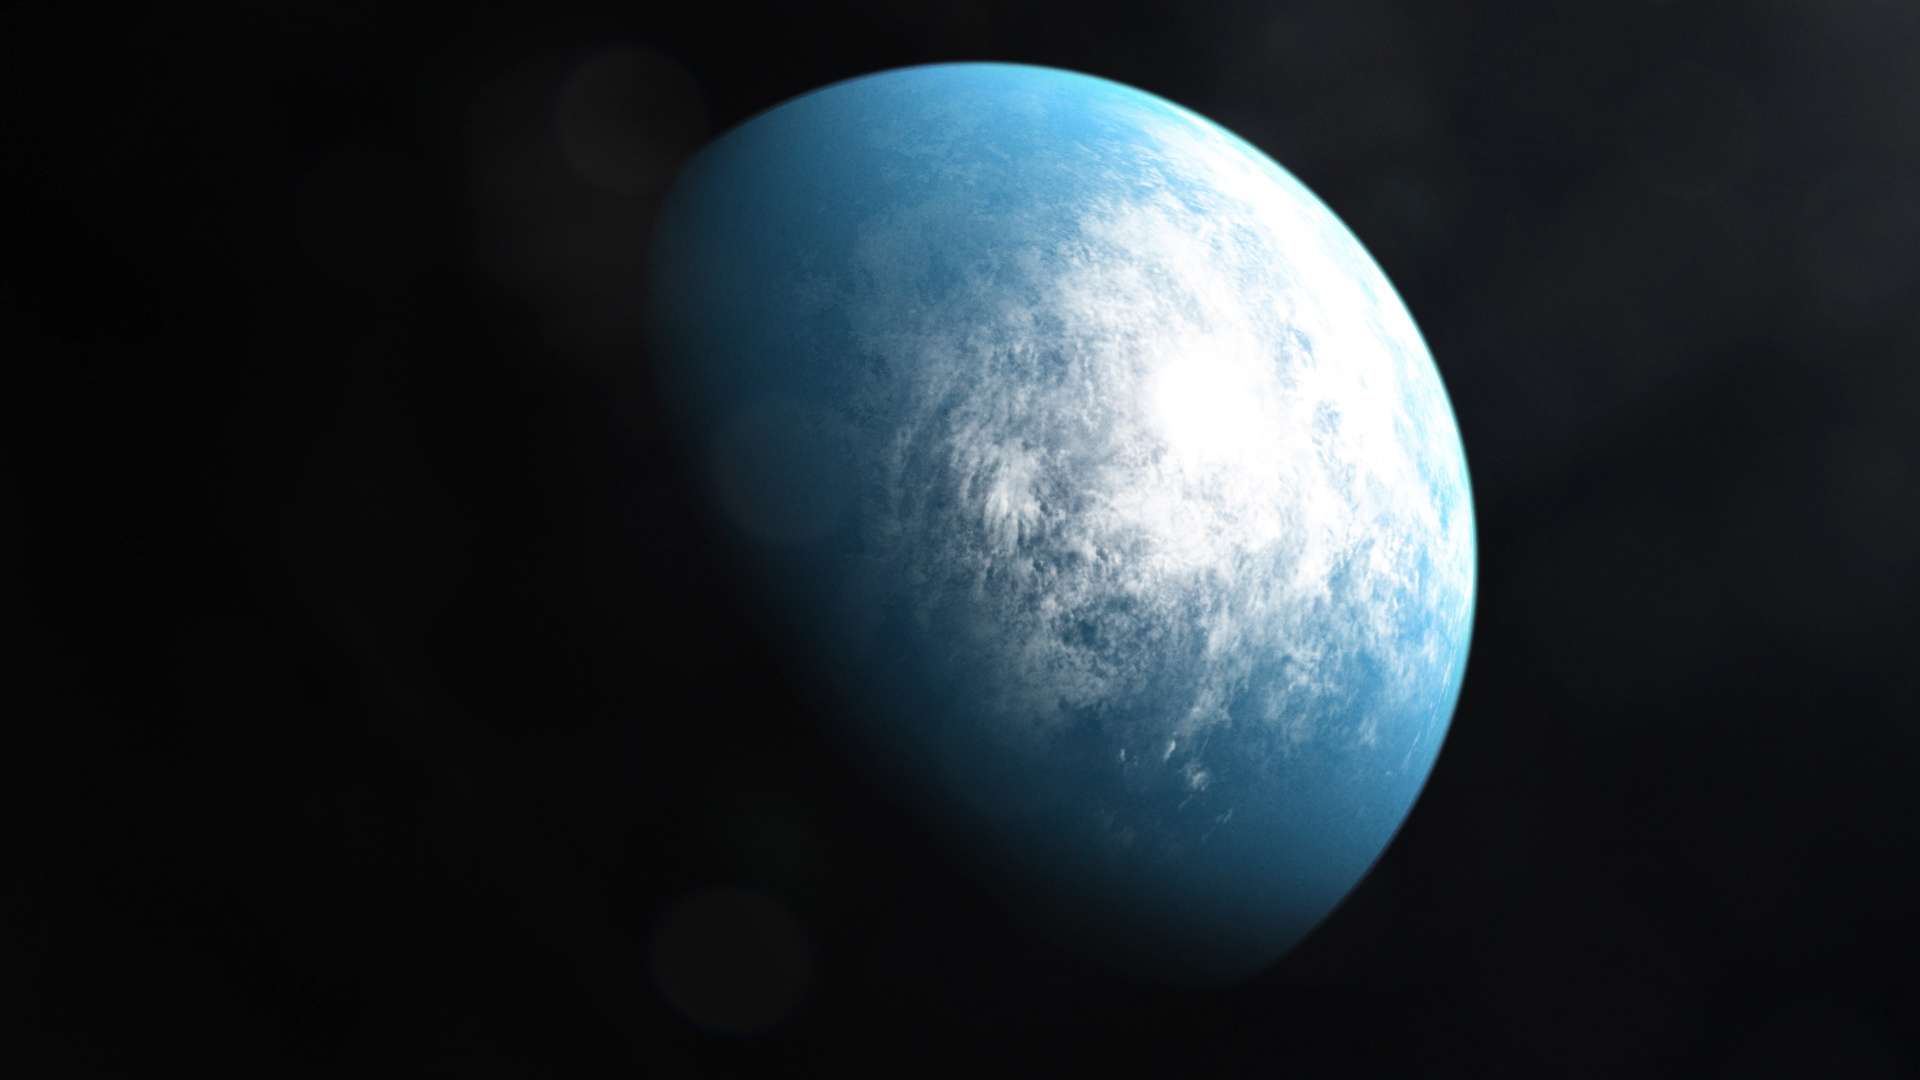

TOI 700 Artists’ Illustration

TOI 700, a planetary system 100 light-years away in the constellation Dorado, is home to TOI 700 d, the first Earth-size habitable-zone planet discovered by NASA’s Transiting Exoplanet Survey Satellite.

Credit: NASA’s Goddard Space Flight Center